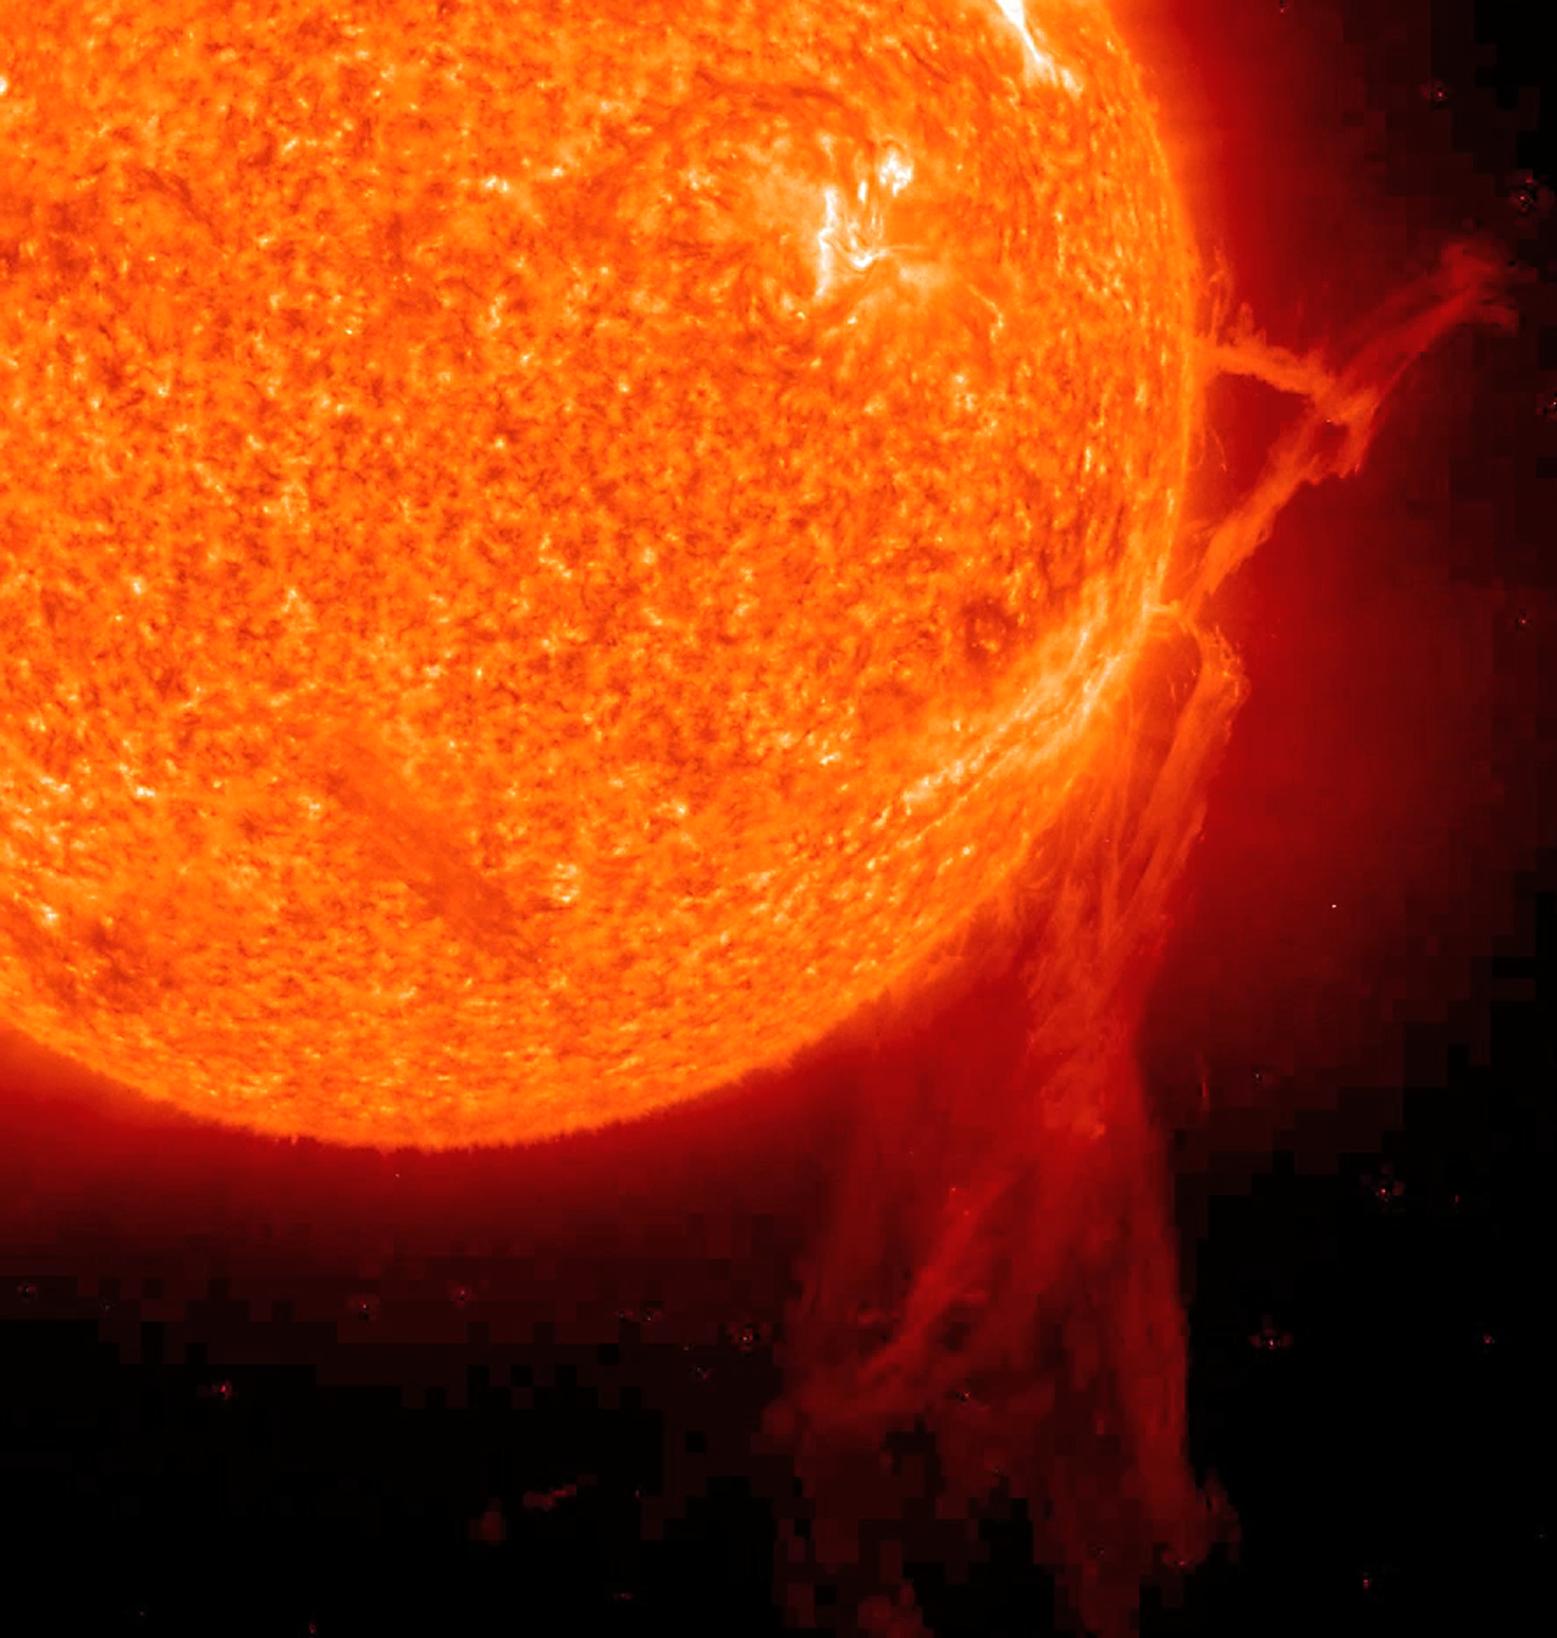

Epic Filament Eruption from the Sun

NASA image captured December 6, 2010 To view a video of this event go here: www.flickr.com/photos/gsfc/5258354738 A very long solar filament that had been snaking around the Sun erupted (Dec. 6, 2010) with a flourish. STEREO (Behind) caught the action in dramatic detail in extreme ultraviolet light of Helium. It had been almost a million km long (about half a solar radius) and a prominent feature on the Sun visible over two weeks earlier before it rotated out of view. Filaments, elongated clouds of cooler gases suspended above the Sun by magnetic forces, are rather unstable and often break away from the Sun.

Credit: NASA/GSFC/SOHO